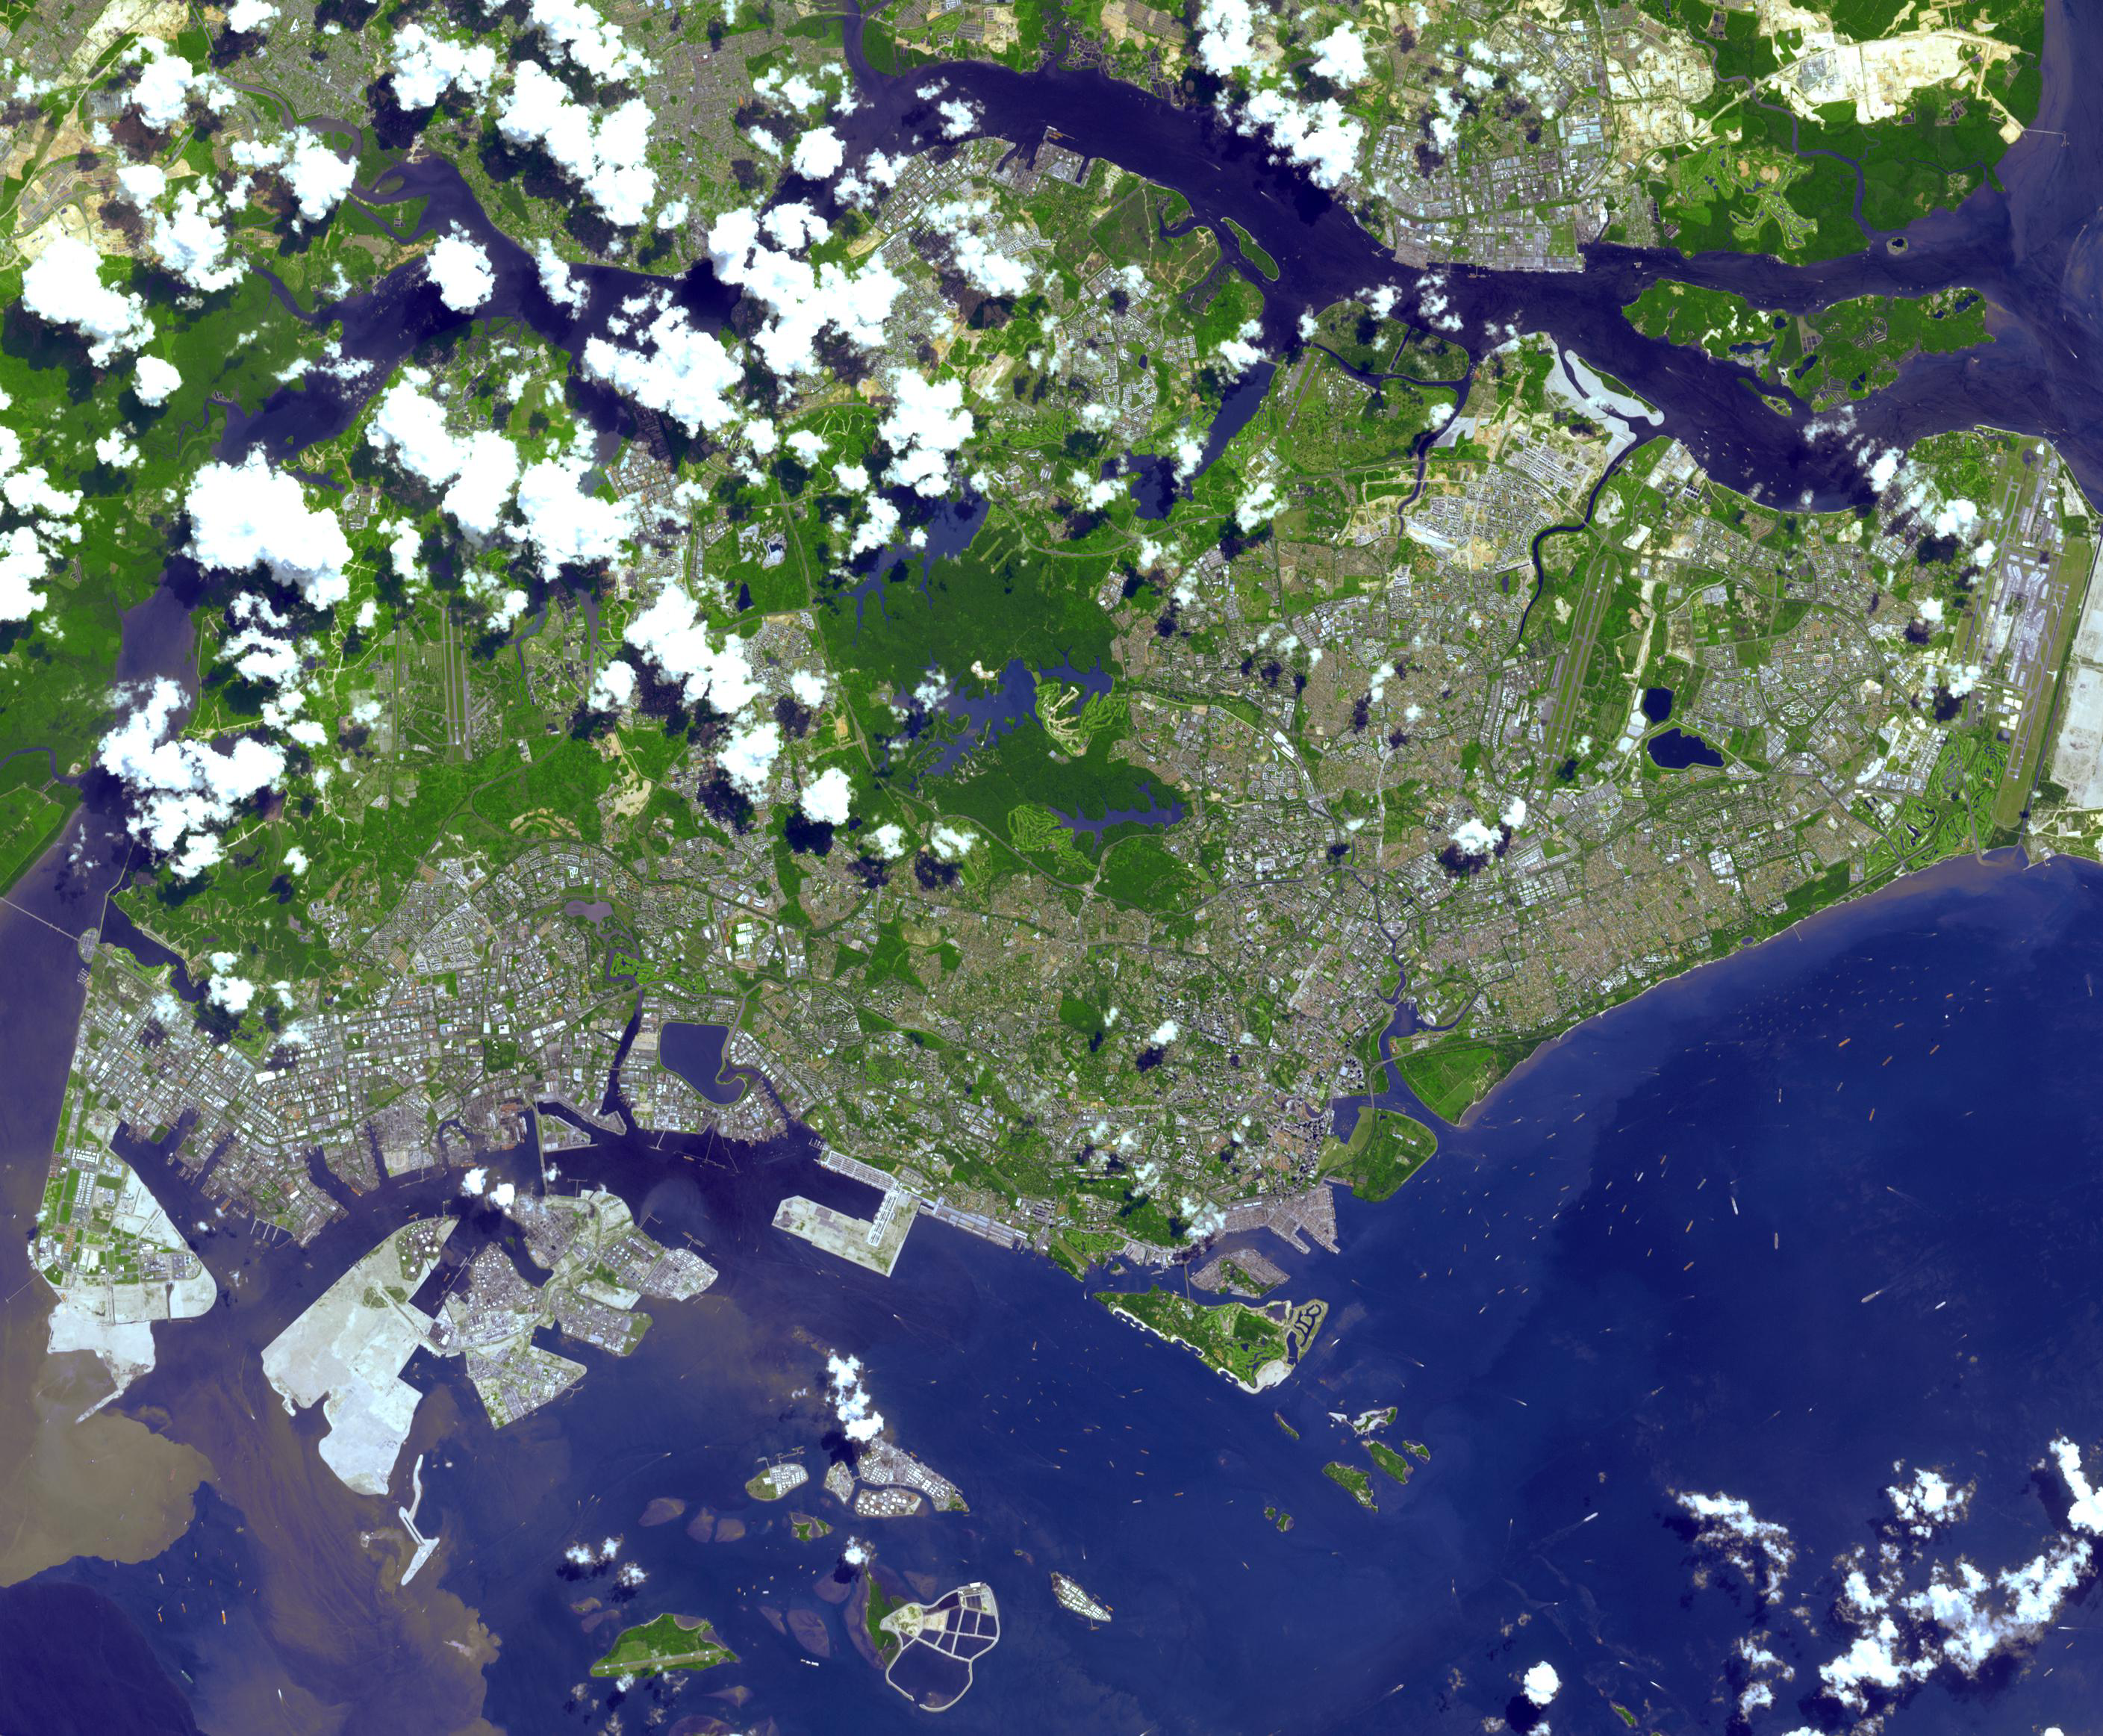

Singapore

The Republic of Singapore is a city-state off the southern tip of the Malay Peninsula. An island country made up of 63 islands, the country is largely urbanized with very little rain forest left. Part of various local empires since the 2nd century AD, Singapore declared independence in 1965. Since then it has had a massive increase in wealth: Singapore is the world’s fourth leading financial center, and its port is one of the five busiest in the world. About 5 million people live in Singapore, of whom almost 3 million were born locally. The image was acquired 22 june 2001, covers an area of 42.3 x 34.8 km, and is located at 1.2 degrees north latitude, 103.9 degrees east longitude.

With its 14 spectral bands from the visible to the thermal infrared wavelength region and its high spatial resolution of 15 to 90 meters (about 50 to 300 feet), ASTER images Earth to map and monitor the changing surface of our planet. ASTER is one of five Earth-observing instruments launched Dec. 18, 1999, on Terra. The instrument was built by Japan’s Ministry of Economy, Trade and Industry. A joint U.S./Japan science team is responsible for validation and calibration of the instrument and data products.

The broad spectral coverage and high spectral resolution of ASTER provides scientists in numerous disciplines with critical information for surface mapping and monitoring of dynamic conditions and temporal change. Example applications are: monitoring glacial advances and retreats; monitoring potentially active volcanoes; identifying crop stress; determining cloud morphology and physical properties; wetlands evaluation; thermal pollution monitoring; coral reef degradation; surface temperature mapping of soils and geology; and measuring surface heat balance.

The U.S. science team is located at NASA’s Jet Propulsion Laboratory, Pasadena, Calif. The Terra mission is part of NASA’s Science Mission Directorate, Washington, D.C.

Credit: NASA/GSFC/METI/ERSDAC/JAROS, and U.S./Japan ASTER Science Team